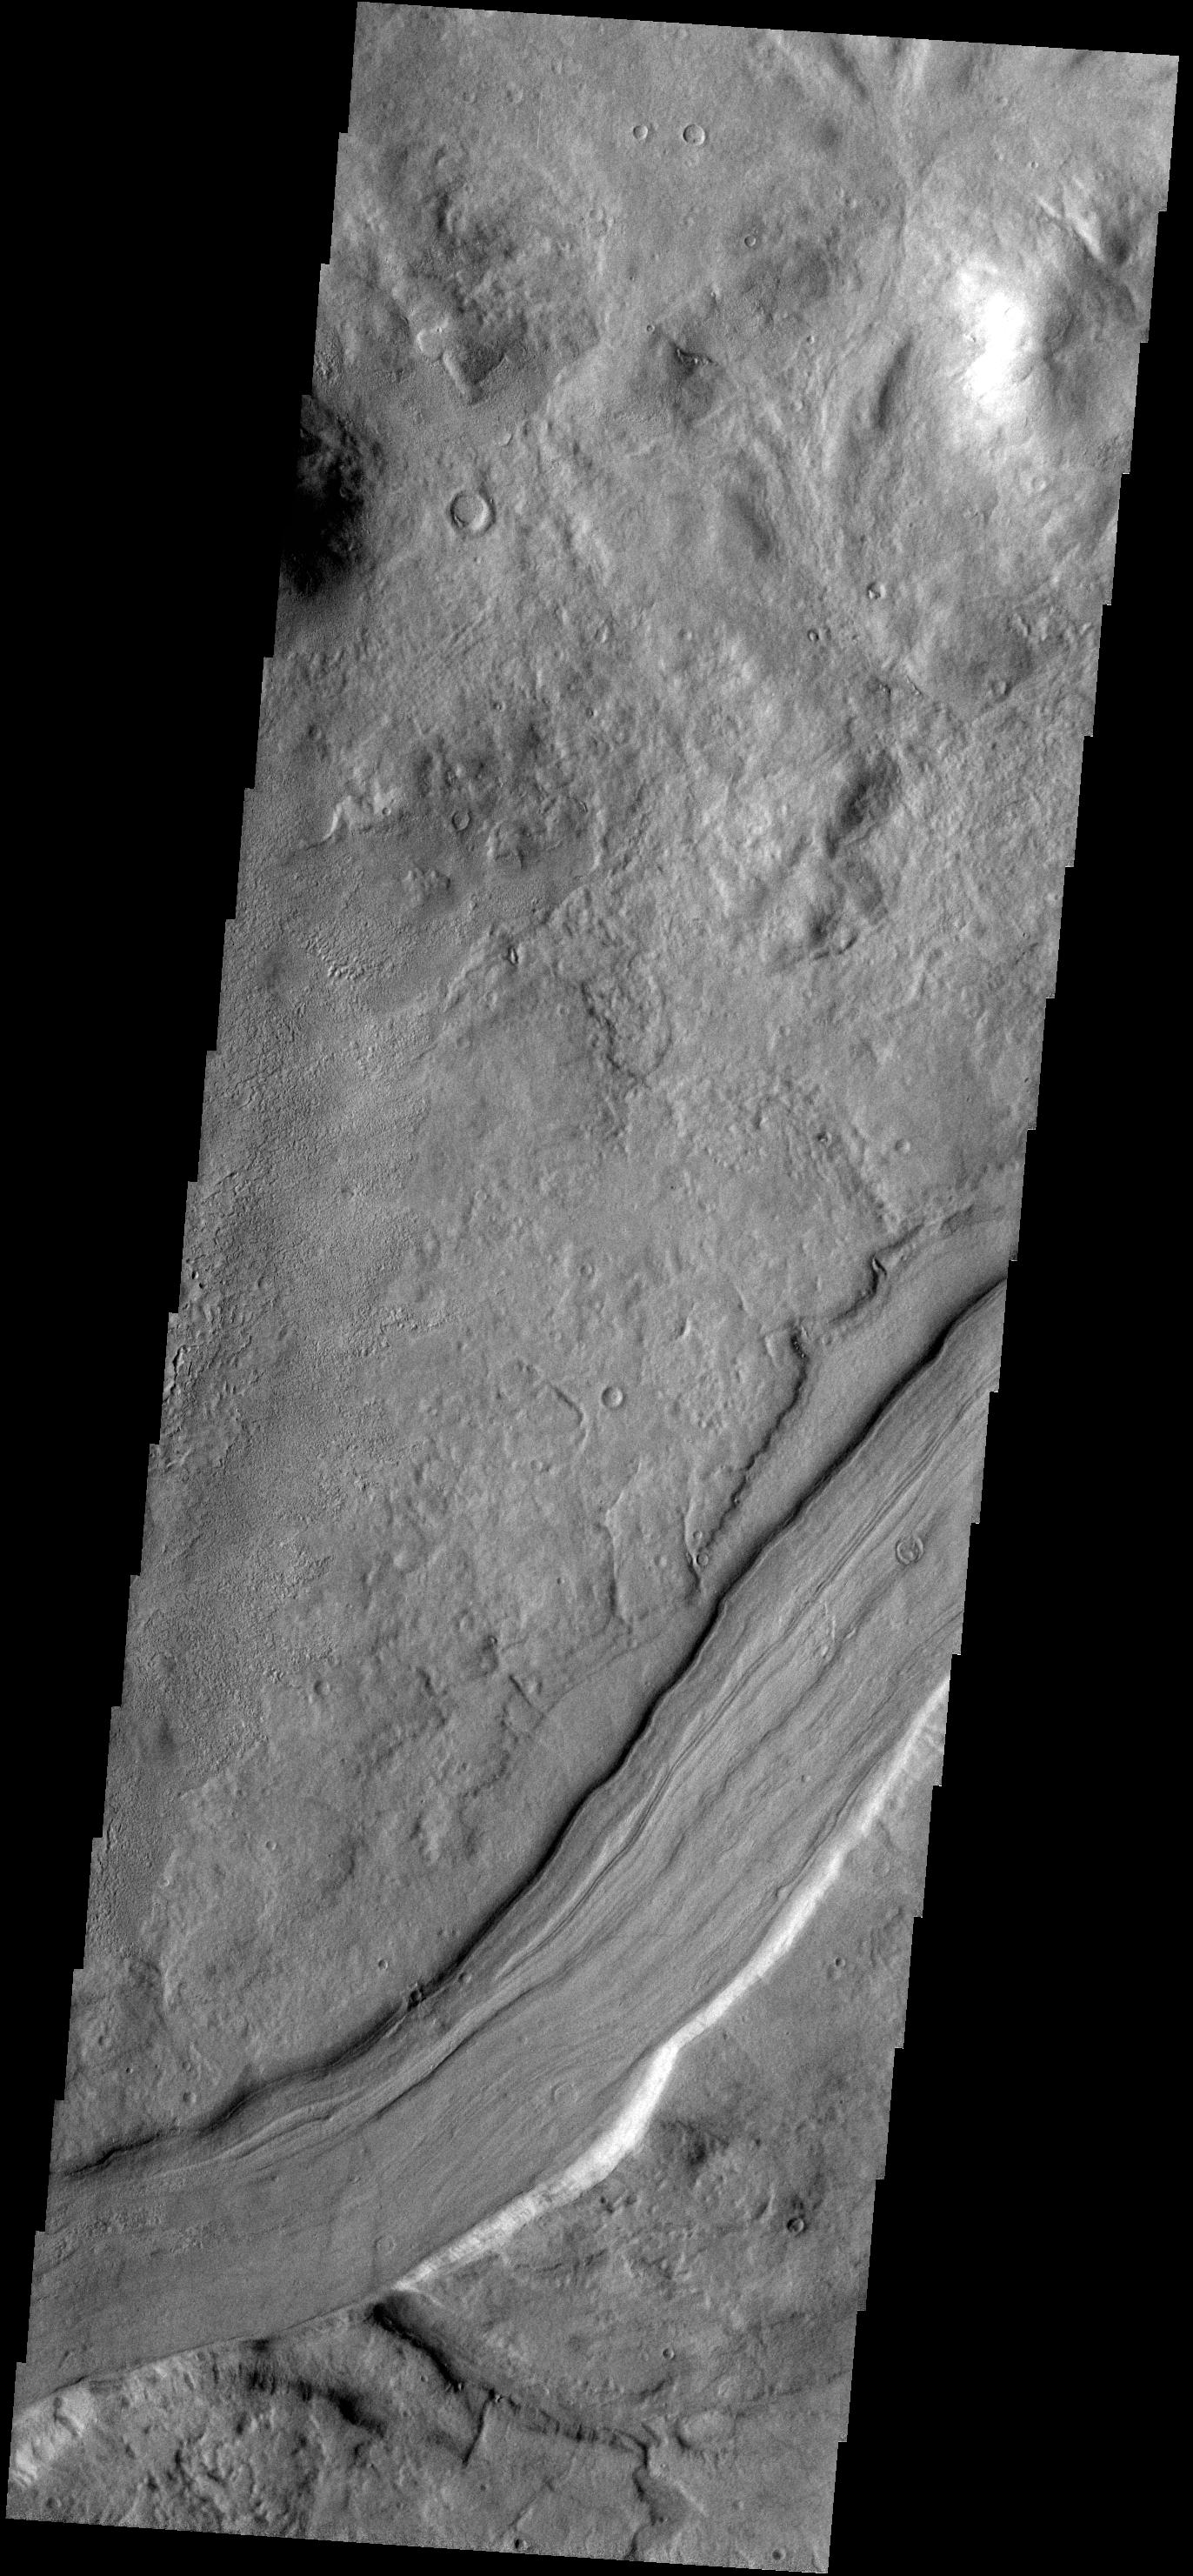

Reull Vallis

This VIS image shows a small section of Reull Vallis.

Credit: NASA/JPL-Caltech/ASU